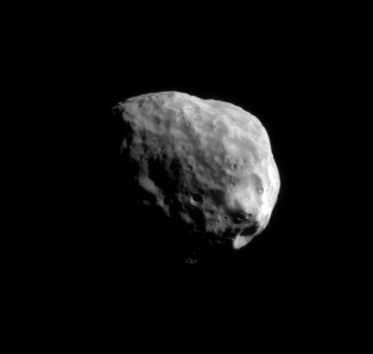

Janus: Down South

The Cassini spacecraft snapped this exquisite, close-up view of Saturn’s moon Janus, looking toward the south polar region, on Feb. 20, 2008.

Janus is 181 kilometers (113 miles) across.

The image was taken in visible light with the Cassini spacecraft narrow-angle camera. The view was acquired at a distance of approximately 169,000 kilometers (105,000 miles) from Janus and at a Sun-Janus-spacecraft, or phase, angle of 71 degrees. Image scale is 1 kilometer (0.6 mile) per pixel.

The Cassini-Huygens mission is a cooperative project of NASA, the European Space Agency and the Italian Space Agency. The Jet Propulsion Laboratory, a division of the California Institute of Technology in Pasadena, manages the mission for NASA’s Science Mission Directorate, Washington, D.C. The Cassini orbiter and its two onboard cameras were designed, developed and assembled at JPL. The imaging operations center is based at the Space Science Institute in Boulder, Colo.

Credit: NASA/JPL/Space Science Institute